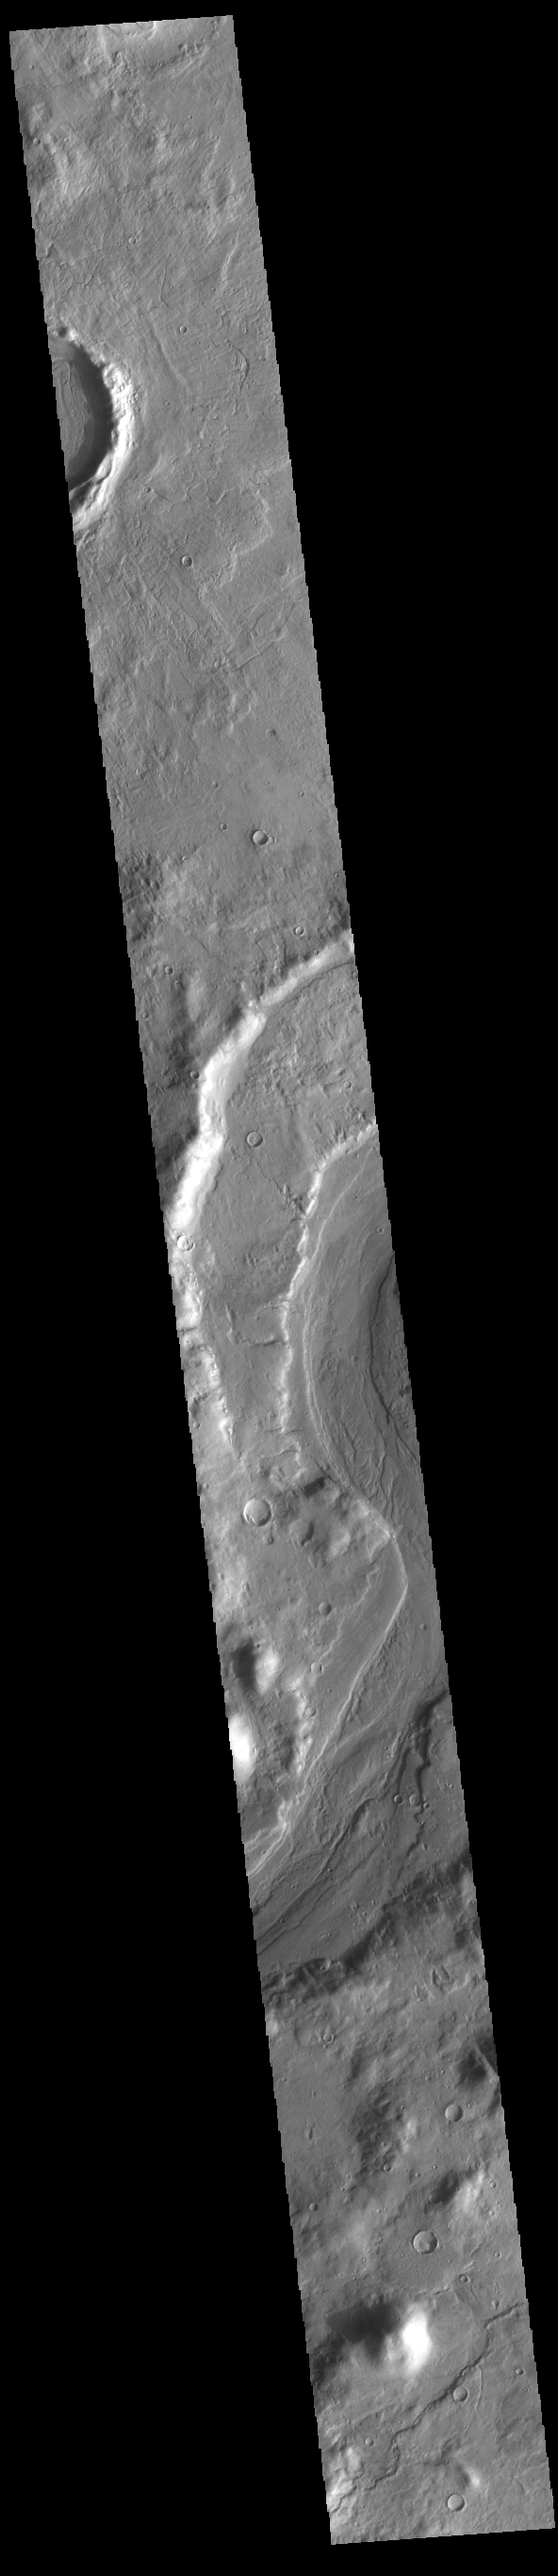

Reull Vallis

This VIS image shows a short section of Reull Vallis. Reull Vallis starts in Promethei Terra and empties into Hellas Plainitia. Reull Vallis is 1051km (653 miles) long.

Credit: NASA/JPL-Caltech/ASU